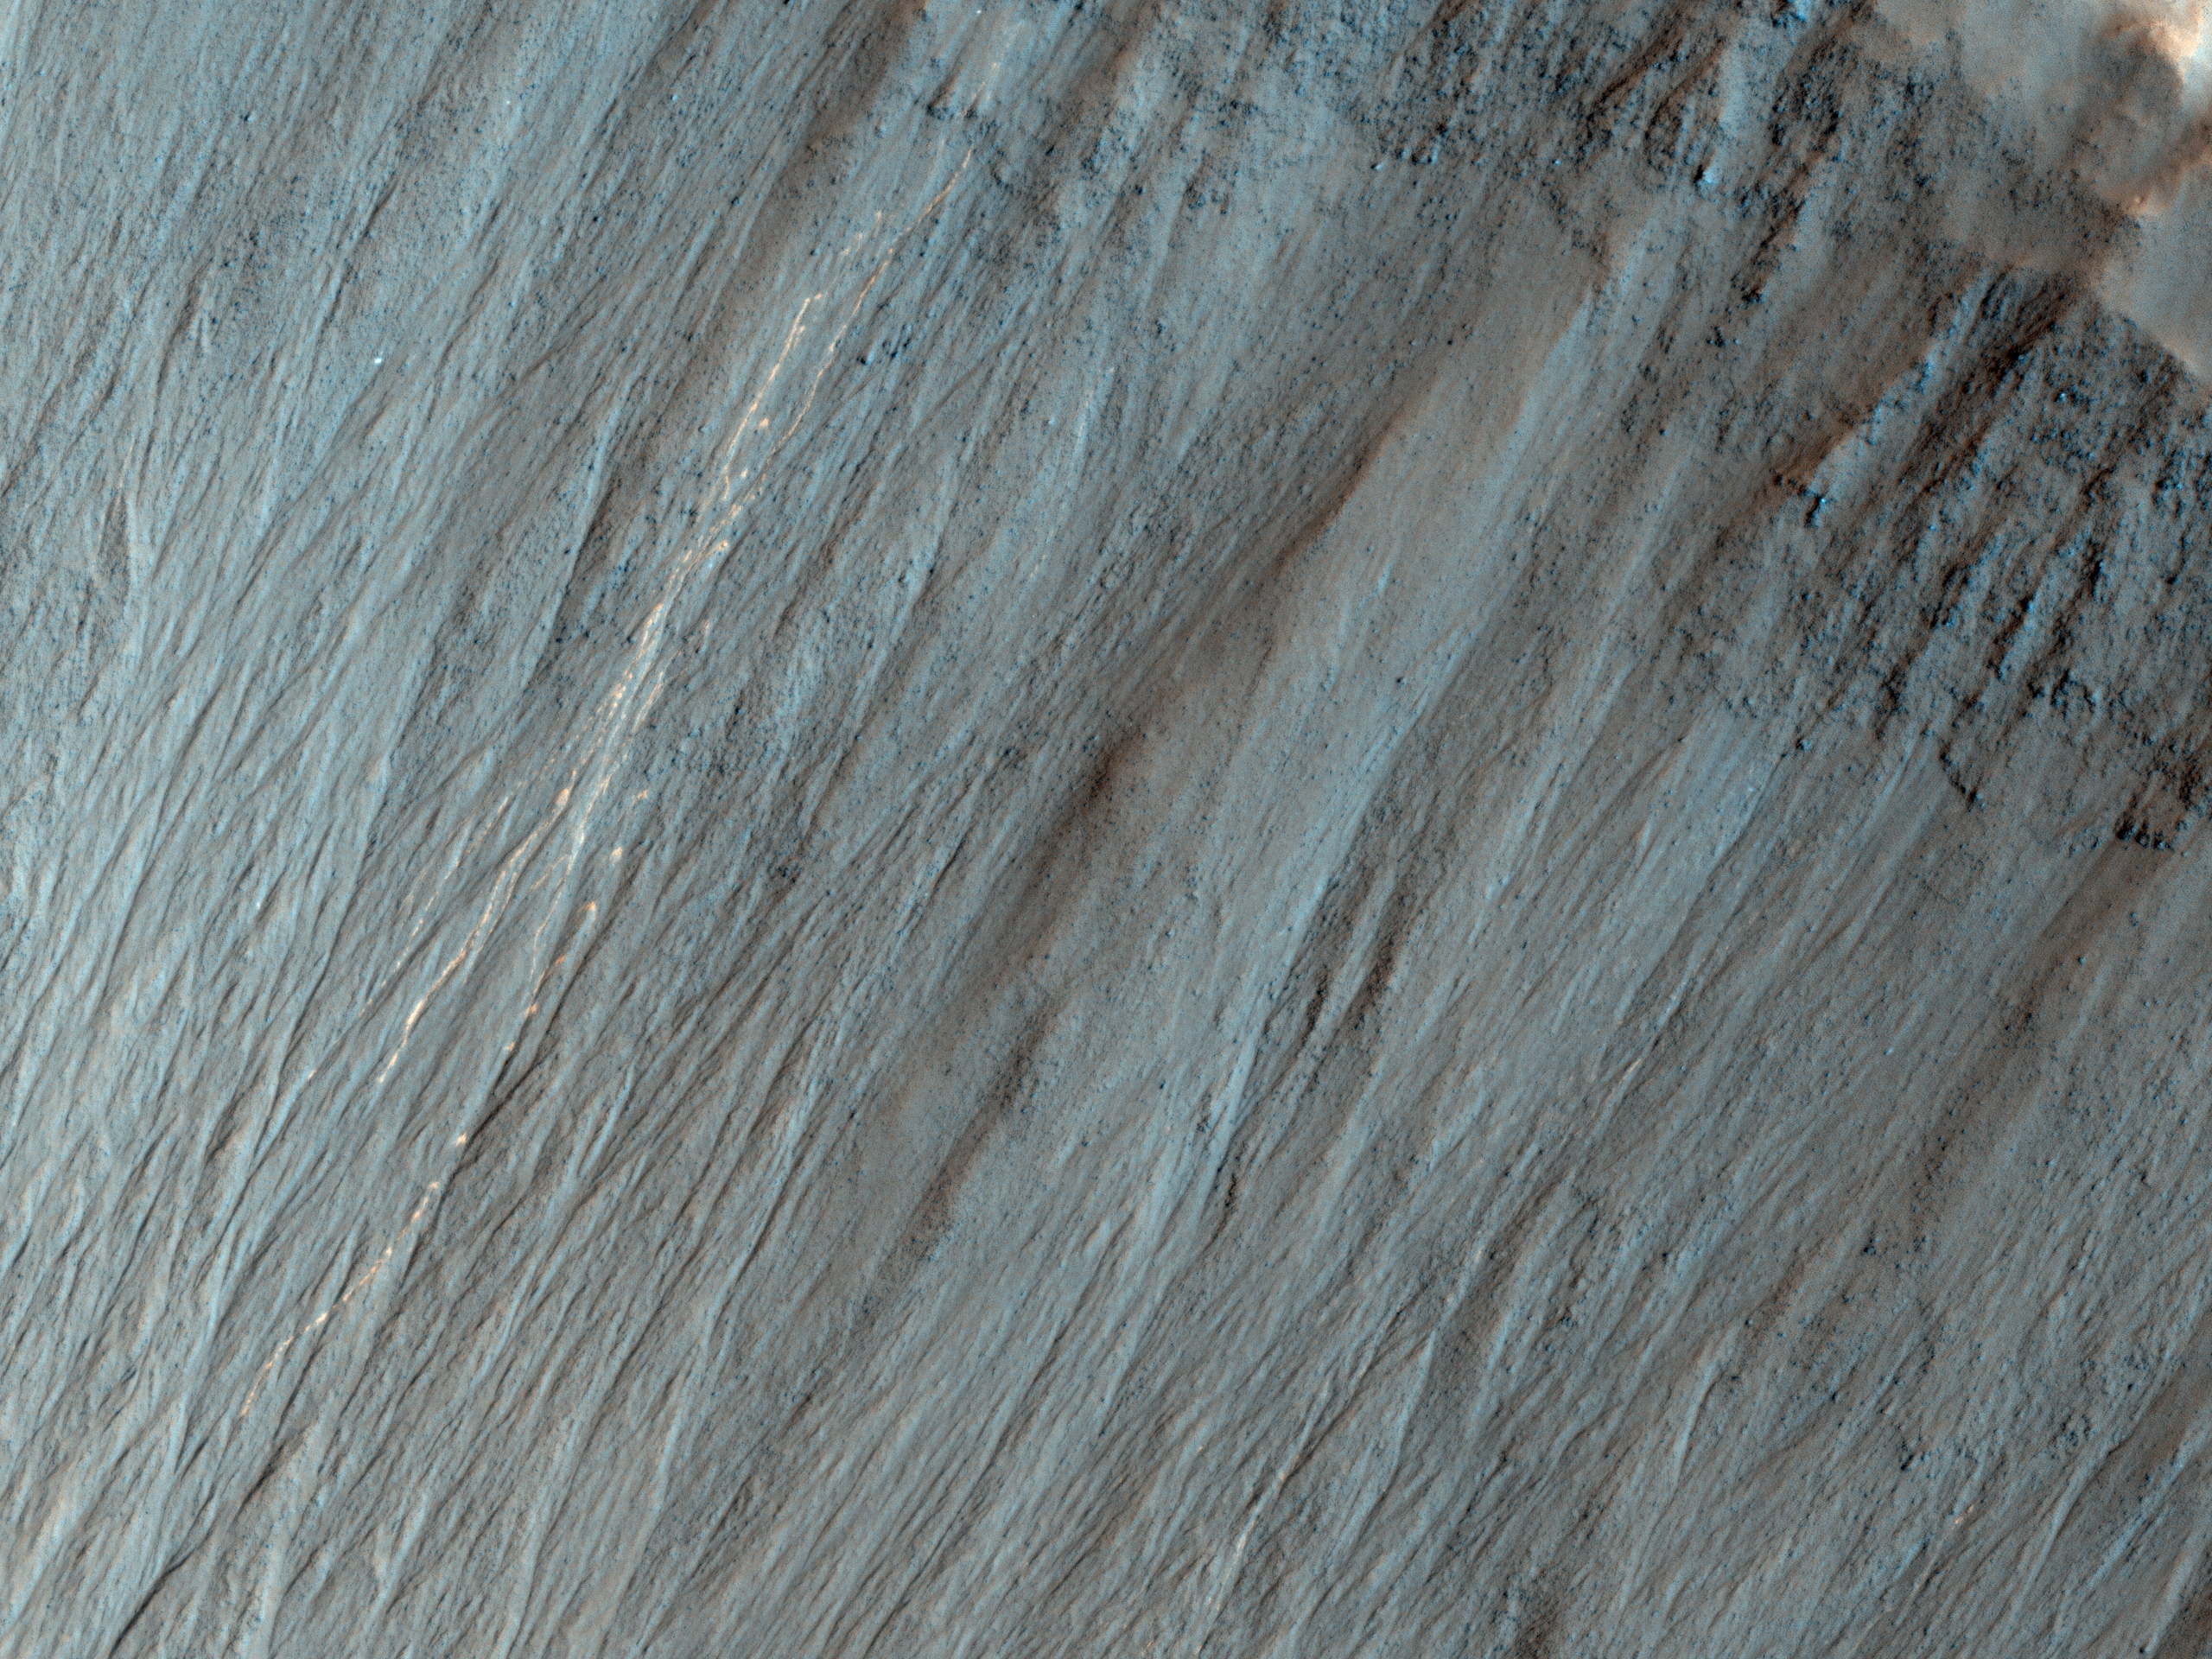

Bright Tracks from Bouncing and Rolling Boulders

This image shows a well-preserved impact crater. A closeup view highlights distinctive bright lines and spots on the steep slope on the north side.

HiRISE imaged this crater 5 years ago (2.6 Mars years ago), in March 2008, and no such pattern was visible. The discontinuous bright spots indicate bouncing, so we interpret these features as due to boulders bouncing and rolling down the slope.

Where did the boulders come from? Maybe they fell off of the steep upper cliffs of the crater, although we don’t see any new bright features there that point to the source. Maybe the rocks were ejecta from a new impact event somewhere nearby.

Why are the trails bright? Perhaps the shallow subsurface soil here is generally brighter than the surface soil, as revealed by the Spirit rover in a part of Gusev Crater. It can’t be bright from ice because this is a warm equator-facing slope seen in the summer.

HiRISE is one of six instruments on NASA’s Mars Reconnaissance Orbiter. The University of Arizona, Tucson, operates the orbiter’s HiRISE camera, which was built by Ball Aerospace & Technologies Corp., Boulder, Colo. NASA’s Jet Propulsion Laboratory, a division of the California Institute of Technology in Pasadena, manages the Mars Reconnaissance Orbiter Project for the NASA Science Mission Directorate, Washington.

Credit: NASA/JPL-Caltech/Univ. of Arizona